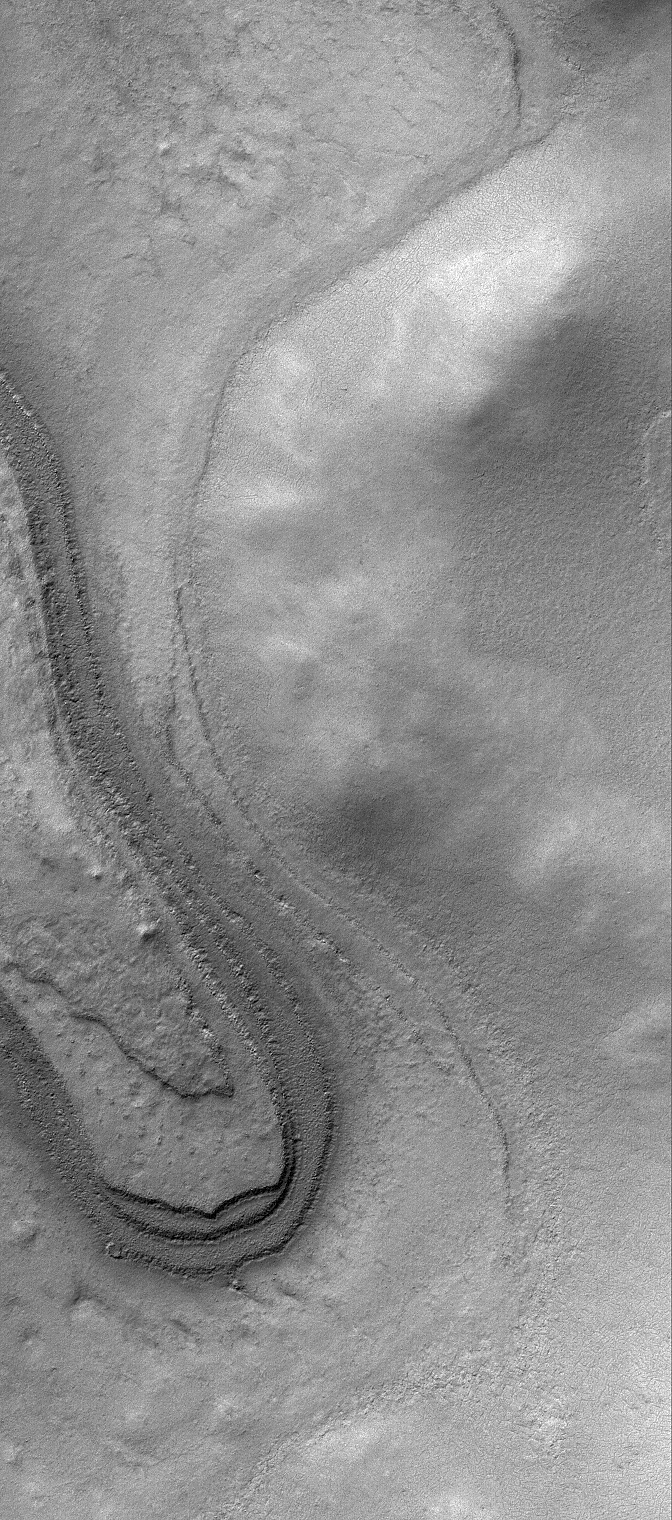

South Layers

20 May 2006
This Mars Global Surveyor (MGS) Mars Orbiter Camera (MOC) image shows remnants of layered materials near the west rim of South Crater, Mars. The composition of these layered rocks is unknown — are they the remains of sedimentary rocks or accumulations of dust and ice? We’ll probably not know until someone visits this area, perhaps centuries from now.

Location near: 77.4°S, 341.5°W
Image width: ~3 km (~1.9 mi)
Illumination from: upper left
Season: Southern Summer

Credit: NASA/JPL/Malin Space Science Systems